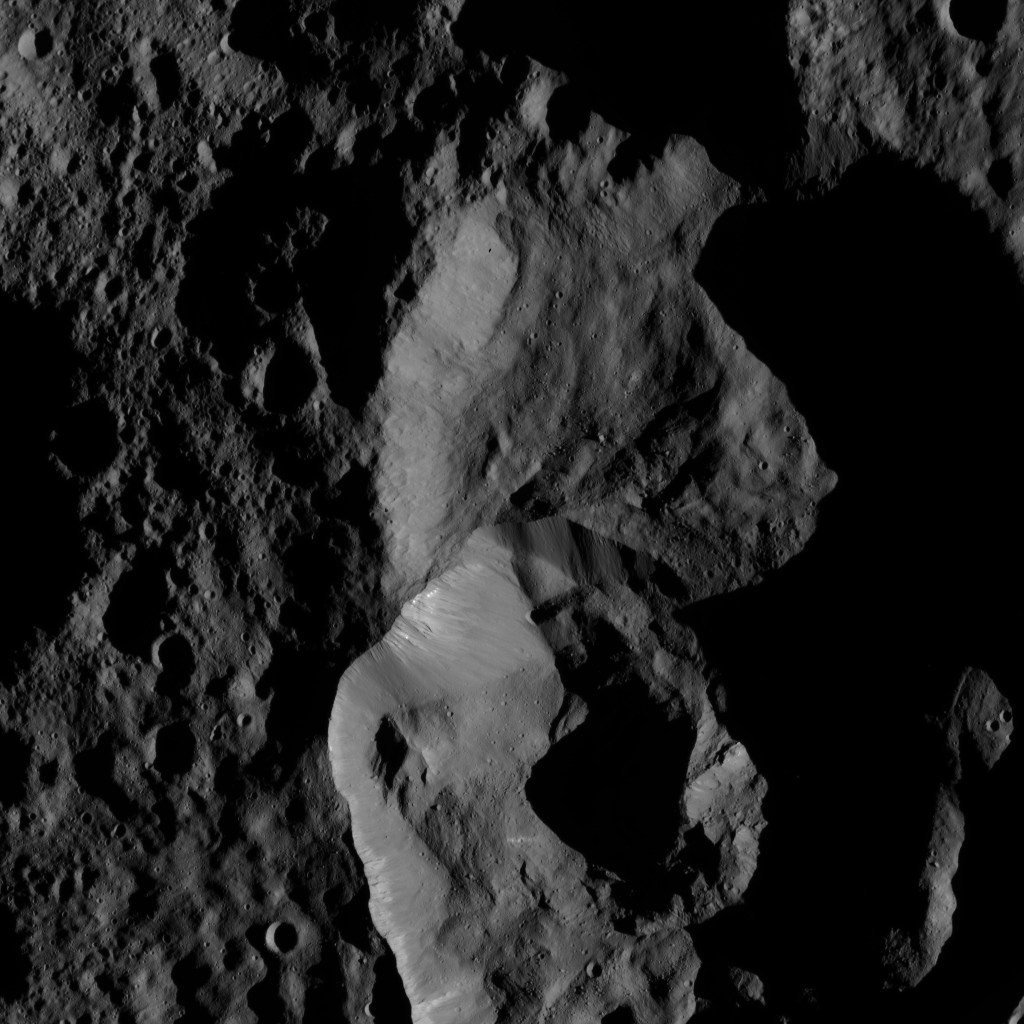

Dawn LAMO Image 164

This view of Ceres from NASA’s Dawn spacecraft shows craters just south of the large impact basin named Ghanan (42 miles or 68 kilometers wide).

Dawn took this image on May 29, 2016, from its low-altitude mapping orbit, at a distance of about 240 miles (385 kilometers) above the surface. The image resolution is 120 feet (35 meters) per pixel.

Dawn’s mission is managed by JPL for NASA’s Science Mission Directorate in Washington. Dawn is a project of the directorate’s Discovery Program, managed by NASA’s Marshall Space Flight Center in Huntsville, Alabama. UCLA is responsible for overall Dawn mission science. Orbital ATK, Inc., in Dulles, Virginia, designed and built the spacecraft. The German Aerospace Center, the Max Planck Institute for Solar System Research, the Italian Space Agency and the Italian National Astrophysical Institute are international partners on the mission team.

Credit: NASA/JPL-Caltech/UCLA/MPS/DLR/IDA